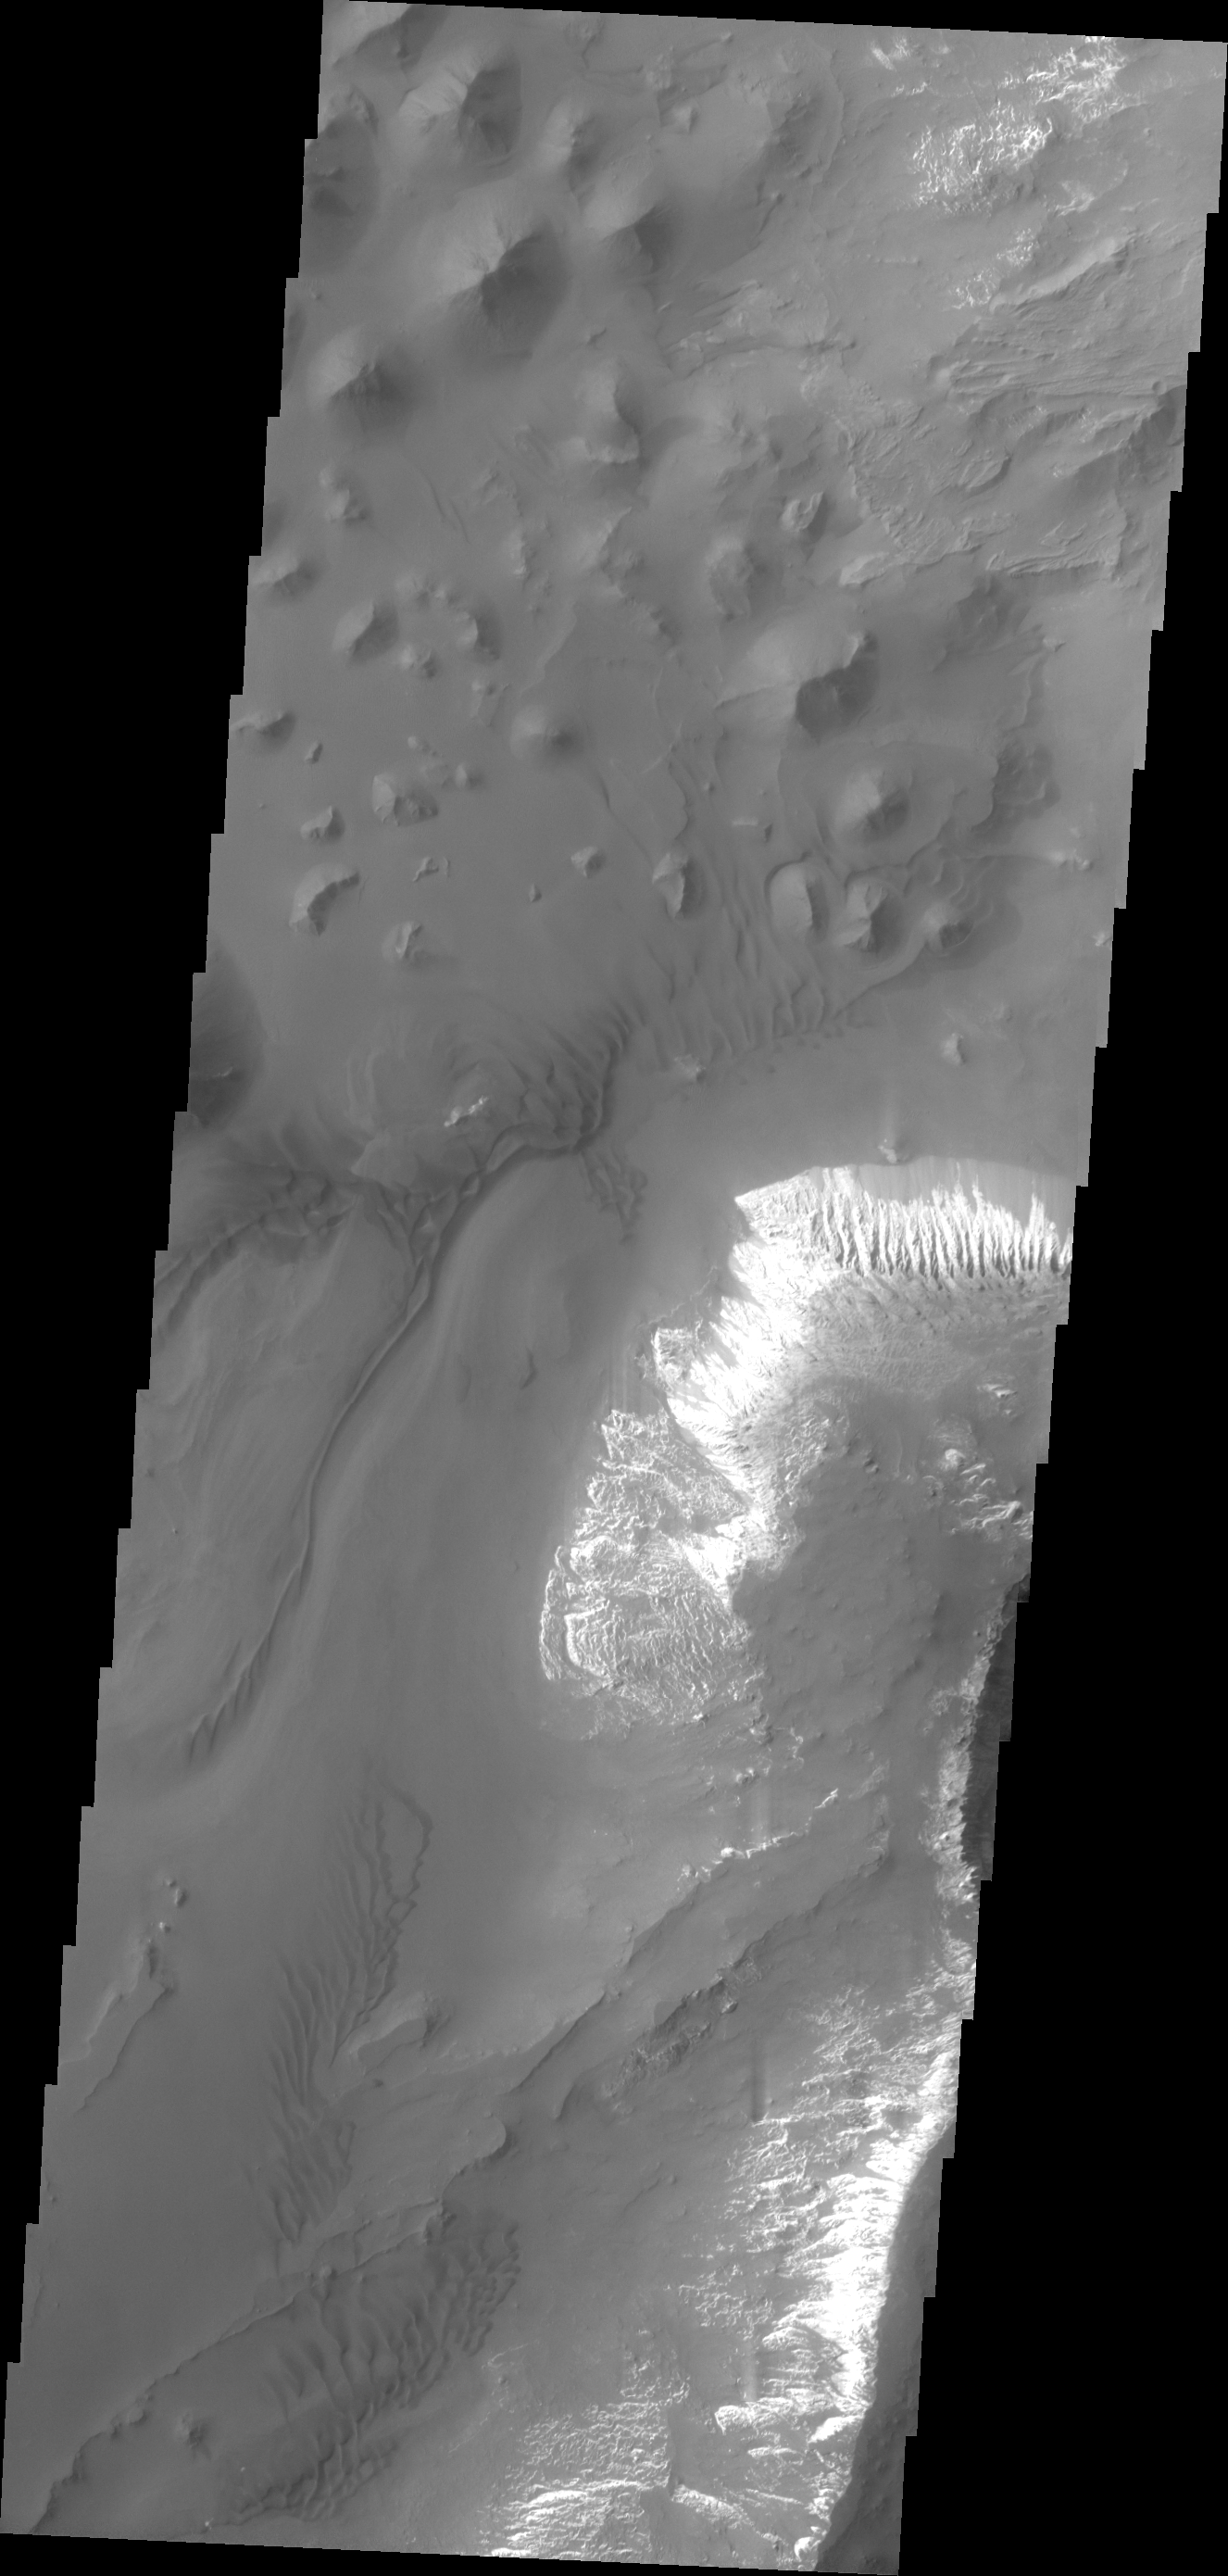

Capri Chasma

This VIS image shows a small portion of the floor of Capri Chasma. Bright layered deposits and dunes are visible in this image.

Image information: VIS instrument. Latitude -12.6N, Longitude 313.7E. 18 meter/pixel resolution.

Please see the THEMIS Data Citation Note for details on crediting THEMIS images.

Note: this THEMIS visual image has not been radiometrically nor geometrically calibrated for this preliminary release. An empirical correction has been performed to remove instrumental effects. A linear shift has been applied in the cross-track and down-track direction to approximate spacecraft and planetary motion. Fully calibrated and geometrically projected images will be released through the Planetary Data System in accordance with Project policies at a later time.

NASA’s Jet Propulsion Laboratory manages the 2001 Mars Odyssey mission for NASA’s Office of Space Science, Washington, D.C. The Thermal Emission Imaging System (THEMIS) was developed by Arizona State University, Tempe, in collaboration with Raytheon Santa Barbara Remote Sensing. The THEMIS investigation is led by Dr. Philip Christensen at Arizona State University. Lockheed Martin Astronautics, Denver, is the prime contractor for the Odyssey project, and developed and built the orbiter. Mission operations are conducted jointly from Lockheed Martin and from JPL, a division of the California Institute of Technology in Pasadena.

Credit: NASA/JPL/ASU